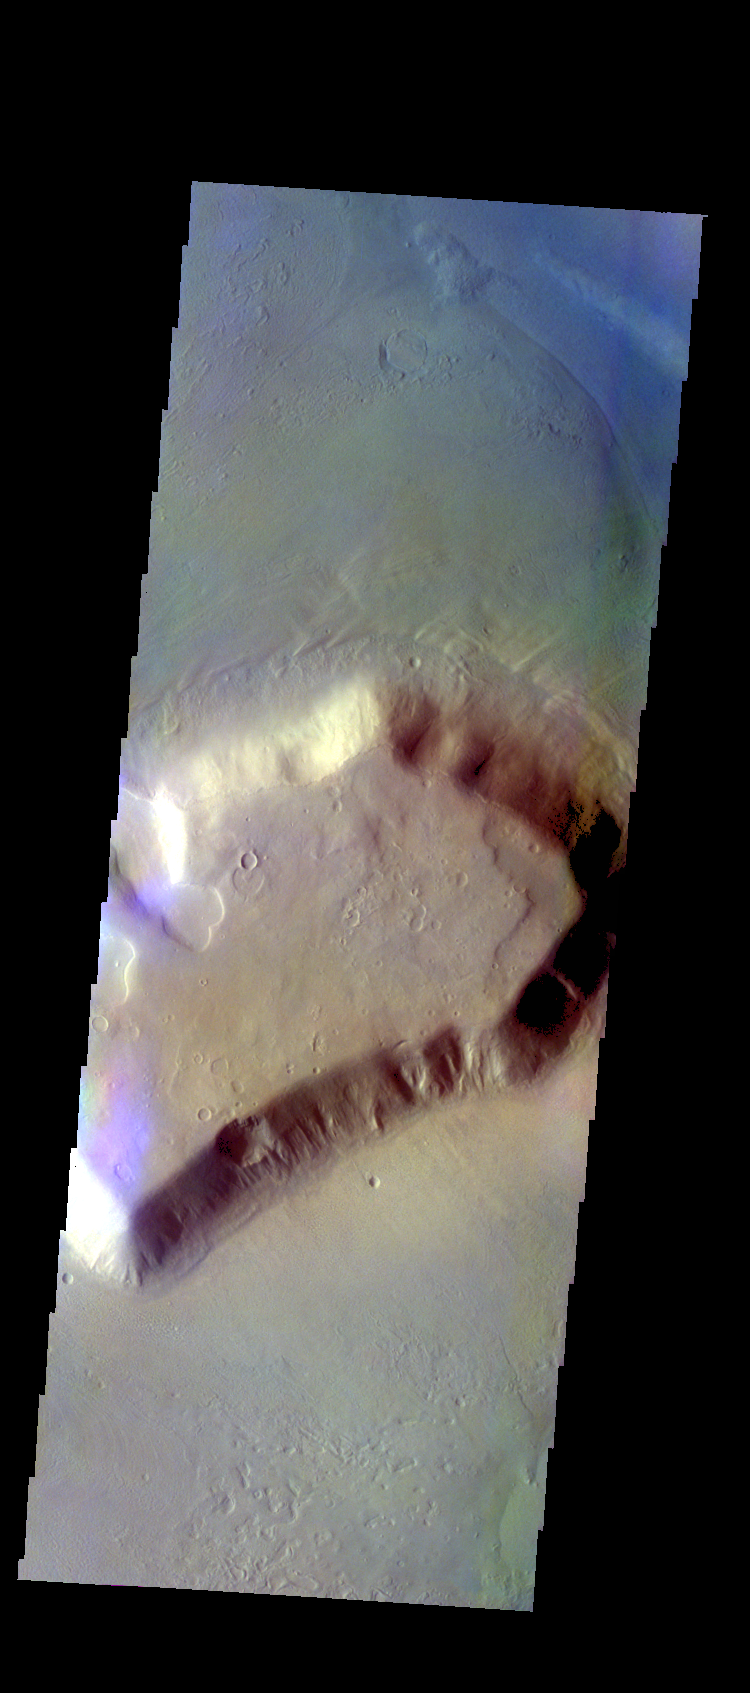

Deuteronilus Mensae – False Color

The THEMIS VIS camera contains 5 filters. The data from different filters can be combined in multiple ways to create a false color image. These false color images may reveal subtle variations of the surface not easily identified in a single band image. Today’s false color image shows one of the many mesas that make up Deuteronilus Mensae.

Credit: NASA/JPL-Caltech/ASU